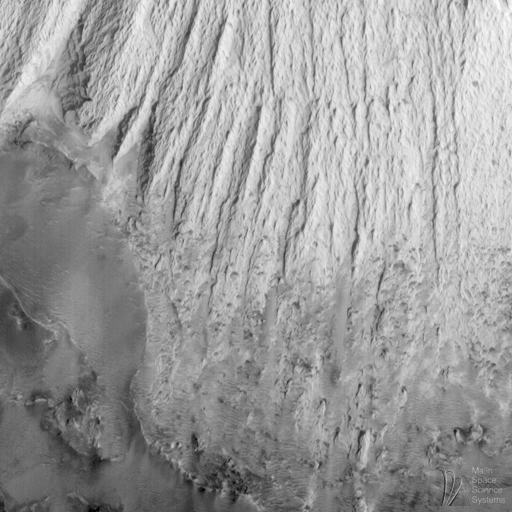

Candor Chasma – Massive (non-layered) Material Expos

One of the most striking discoveries of the Mars Global Surveyor mission has been the identification of thousands of meters/feet of layers within the wall rock of the enormous martian canyon system, Valles Marineris.

Valles Marineris was first observed in 1972 by the Mariner 9 spacecraft, from which the troughs get their name: Valles–valleys, Marineris–Mariner.

Some hints of layering in both the canyon walls and within some deposits on the canyon floors were seen in Mariner 9 and Viking orbiter images from the 1970s. The Mars Orbiter Camera on board Mars Global Surveyor has been examining these layers at much higher resolution than was available previously.

MOC images led to the realization that there are layers in the walls that go down to great depths. An example of the wall rock layers can be seen in MOC image 8403, shown above (C).

MOC images also reveal amazing layered outcrops on the floors of some of the Valles Marineris canyons. Particularly noteworthy is MOC image 23304 (D, above), which shows extensive, horizontally-bedded layers exposed in buttes and mesas on the floor of western Candor Chasma. These layered rocks might be the same material as is exposed in the chasm walls (as in 8403–C, above), or they might be rocks that formed by deposition (from water, wind, and/or volcanism) long after Candor Chasma opened up.

In addition to layered materials in the walls and on the floors of the Valles Marineris system, MOC images are helping to refine our classification of geologic features that occur within the canyons. For example, MOC image 25205 (E, above), shows the southern tip of a massive, tongue-shaped massif (a mountainous ridge) that was previously identified as a layered deposit. However, this MOC image does not show layering. The material has been sculpted by wind and mass-wasting–downslope movement of debris–but no obvious layers were exposed by these processes.

Valles Marineris a fascinating region on Mars that holds much potential to reveal information about the early history and evolution of the red planet. The MOC Science Team is continuing to examine the wealth of new data and planning for new Valles Marineris targets once the Mapping Phase of the Mars Global Surveyor mission commences in March 1999.

This image: Massive (non-layered) material exposed in central Candor Chasma. MOC image 25205 subframe shown at 11.7 meters (38.4 feet) per pixel resolution. Image shows the southern tip of a massive “interior deposit” that points like a giant tongue from Ophir Chasma (to the north) down into the center of Candor Chasma. The ridged and grooved bright unit is the “interior deposit.” South of this ridged unit is a low elevation surface mantled by dark dunes and sand. Image covers an area approximately 5.7 by 5.7 kilometers (3.5 x 3.5 miles). North is approximately up, illumination is from the lower right. Image 25205 was obtained during Mars Global Surveyor’s 252nd orbit at 2:45 p.m. (PDT) on April 20, 1998.

Malin Space Science Systems and the California Institute of Technology built the MOC using spare hardware from the Mars Observer mission. MSSS operates the camera from its facilities in San Diego, CA. The Jet Propulsion Laboratory’s Mars Surveyor Operations Project operates the Mars Global Surveyor spacecraft with its industrial partner, Lockheed Martin Astronautics, from facilities in Pasadena, CA and Denver, CO.

Credit: NASA/JPL/Malin Space Science Systems